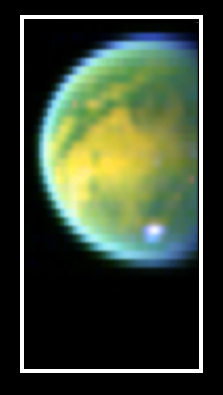

Titan’s Surface Revealed

Piercing the ubiquitous layer of smog enshrouding Titan, these images from the Cassini visual and infrared mapping spectrometer reveals an exotic surface covered with a variety of materials in the southern hemisphere.

Using near-infrared colors — some three times deeper in the red visible to the human eye — these images reveal the surface with unusual clarity. The color image shows a false-color combination of the three previous images. The yellow areas correspond to the hydrocarbon-rich regions, while the green areas are the icier regions. Here, the methane cloud appears white, as it is bright in all three colors.

The Cassini-Huygens mission is a cooperative project of NASA, the European Space Agency and the Italian Space Agency. The Jet Propulsion Laboratory, a division of the California Institute of Technology in Pasadena, manages the Cassini-Huygens mission for NASA’s Office of Space Science, Washington, D.C. The Cassini orbiter was designed, developed and assembled at JPL. The visible and infrared mapping spectrometer team is based at the University of Arizona, Tucson.

Credit: NASA/JPL/University of Arizona/USGS